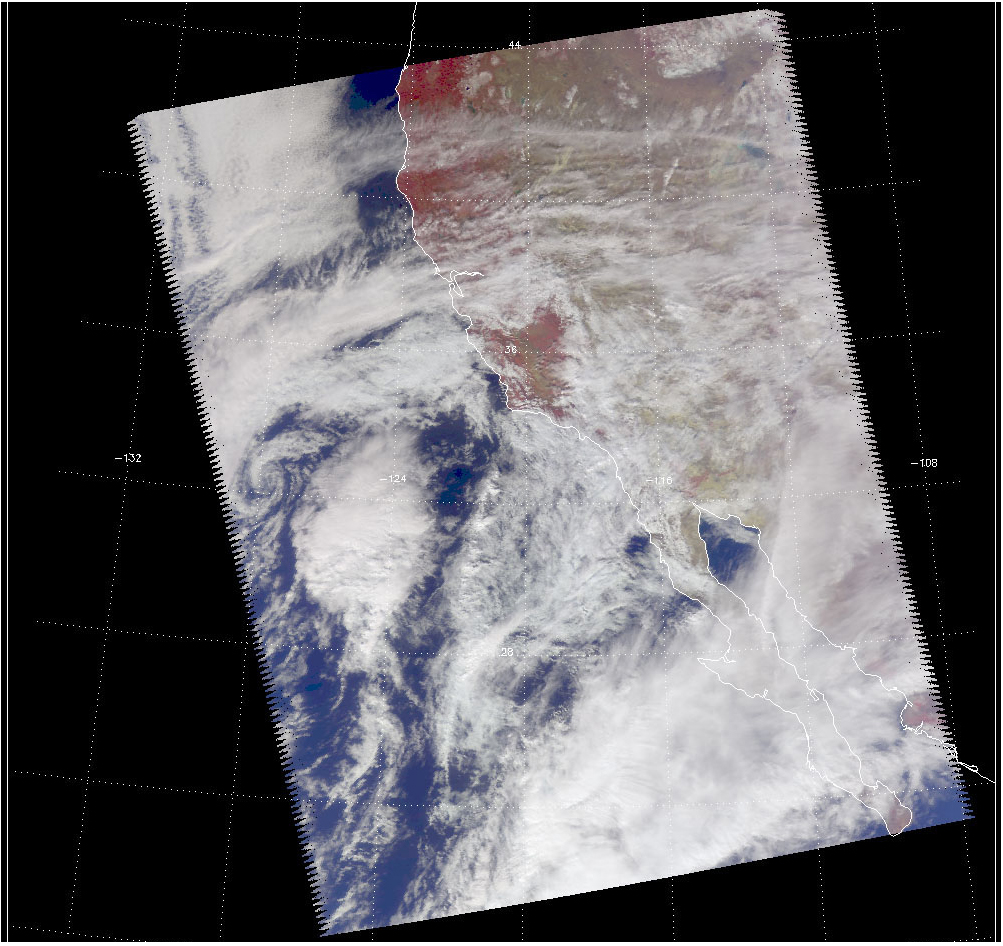

Viewing a California Storm

Scale

Looking as if they were tie-dyed, the images shown above of a recent California storm have meaning in their color. With cooler areas pushing to purple and warmer areas pushing to red, the images are a snapshot of a storm moving up from the lower latitudes.

The Vis/NIR image reveals three distinct very large “blooms” within the large cloud formation, which may be major convective cells. The images show a prominent squall line pointing nearly north-south that is approaching the coast, and a large isolated cloud formation almost due west. Both features have high cold cloud tops, according to the AIRS image, and both were probably a major source of intense rainfall. The AMSU-A microwave sensor reveals the warm land surface and the moisture below the cloud tops.

About AIRS
The Atmospheric Infrared Sounder, AIRS, in conjunction with the Advanced Microwave Sounding Unit, AMSU, senses emitted infrared and microwave radiation from Earth to provide a three-dimensional look at Earth’s weather and climate. Working in tandem, the two instruments make simultaneous observations all the way down to Earth’s surface, even in the presence of heavy clouds. With more than 2,000 channels sensing different regions of the atmosphere, the system creates a global, three-dimensional map of atmospheric temperature and humidity, cloud amounts and heights, greenhouse gas concentrations, and many other atmospheric phenomena. Launched into Earth orbit in 2002, the AIRS and AMSU instruments fly onboard NASA’s Aqua spacecraft and are managed by NASA’s Jet Propulsion Laboratory in Pasadena, Calif., under contract to NASA. JPL is a division of the California Institute of Technology in Pasadena.

Credit: NASA/JPL